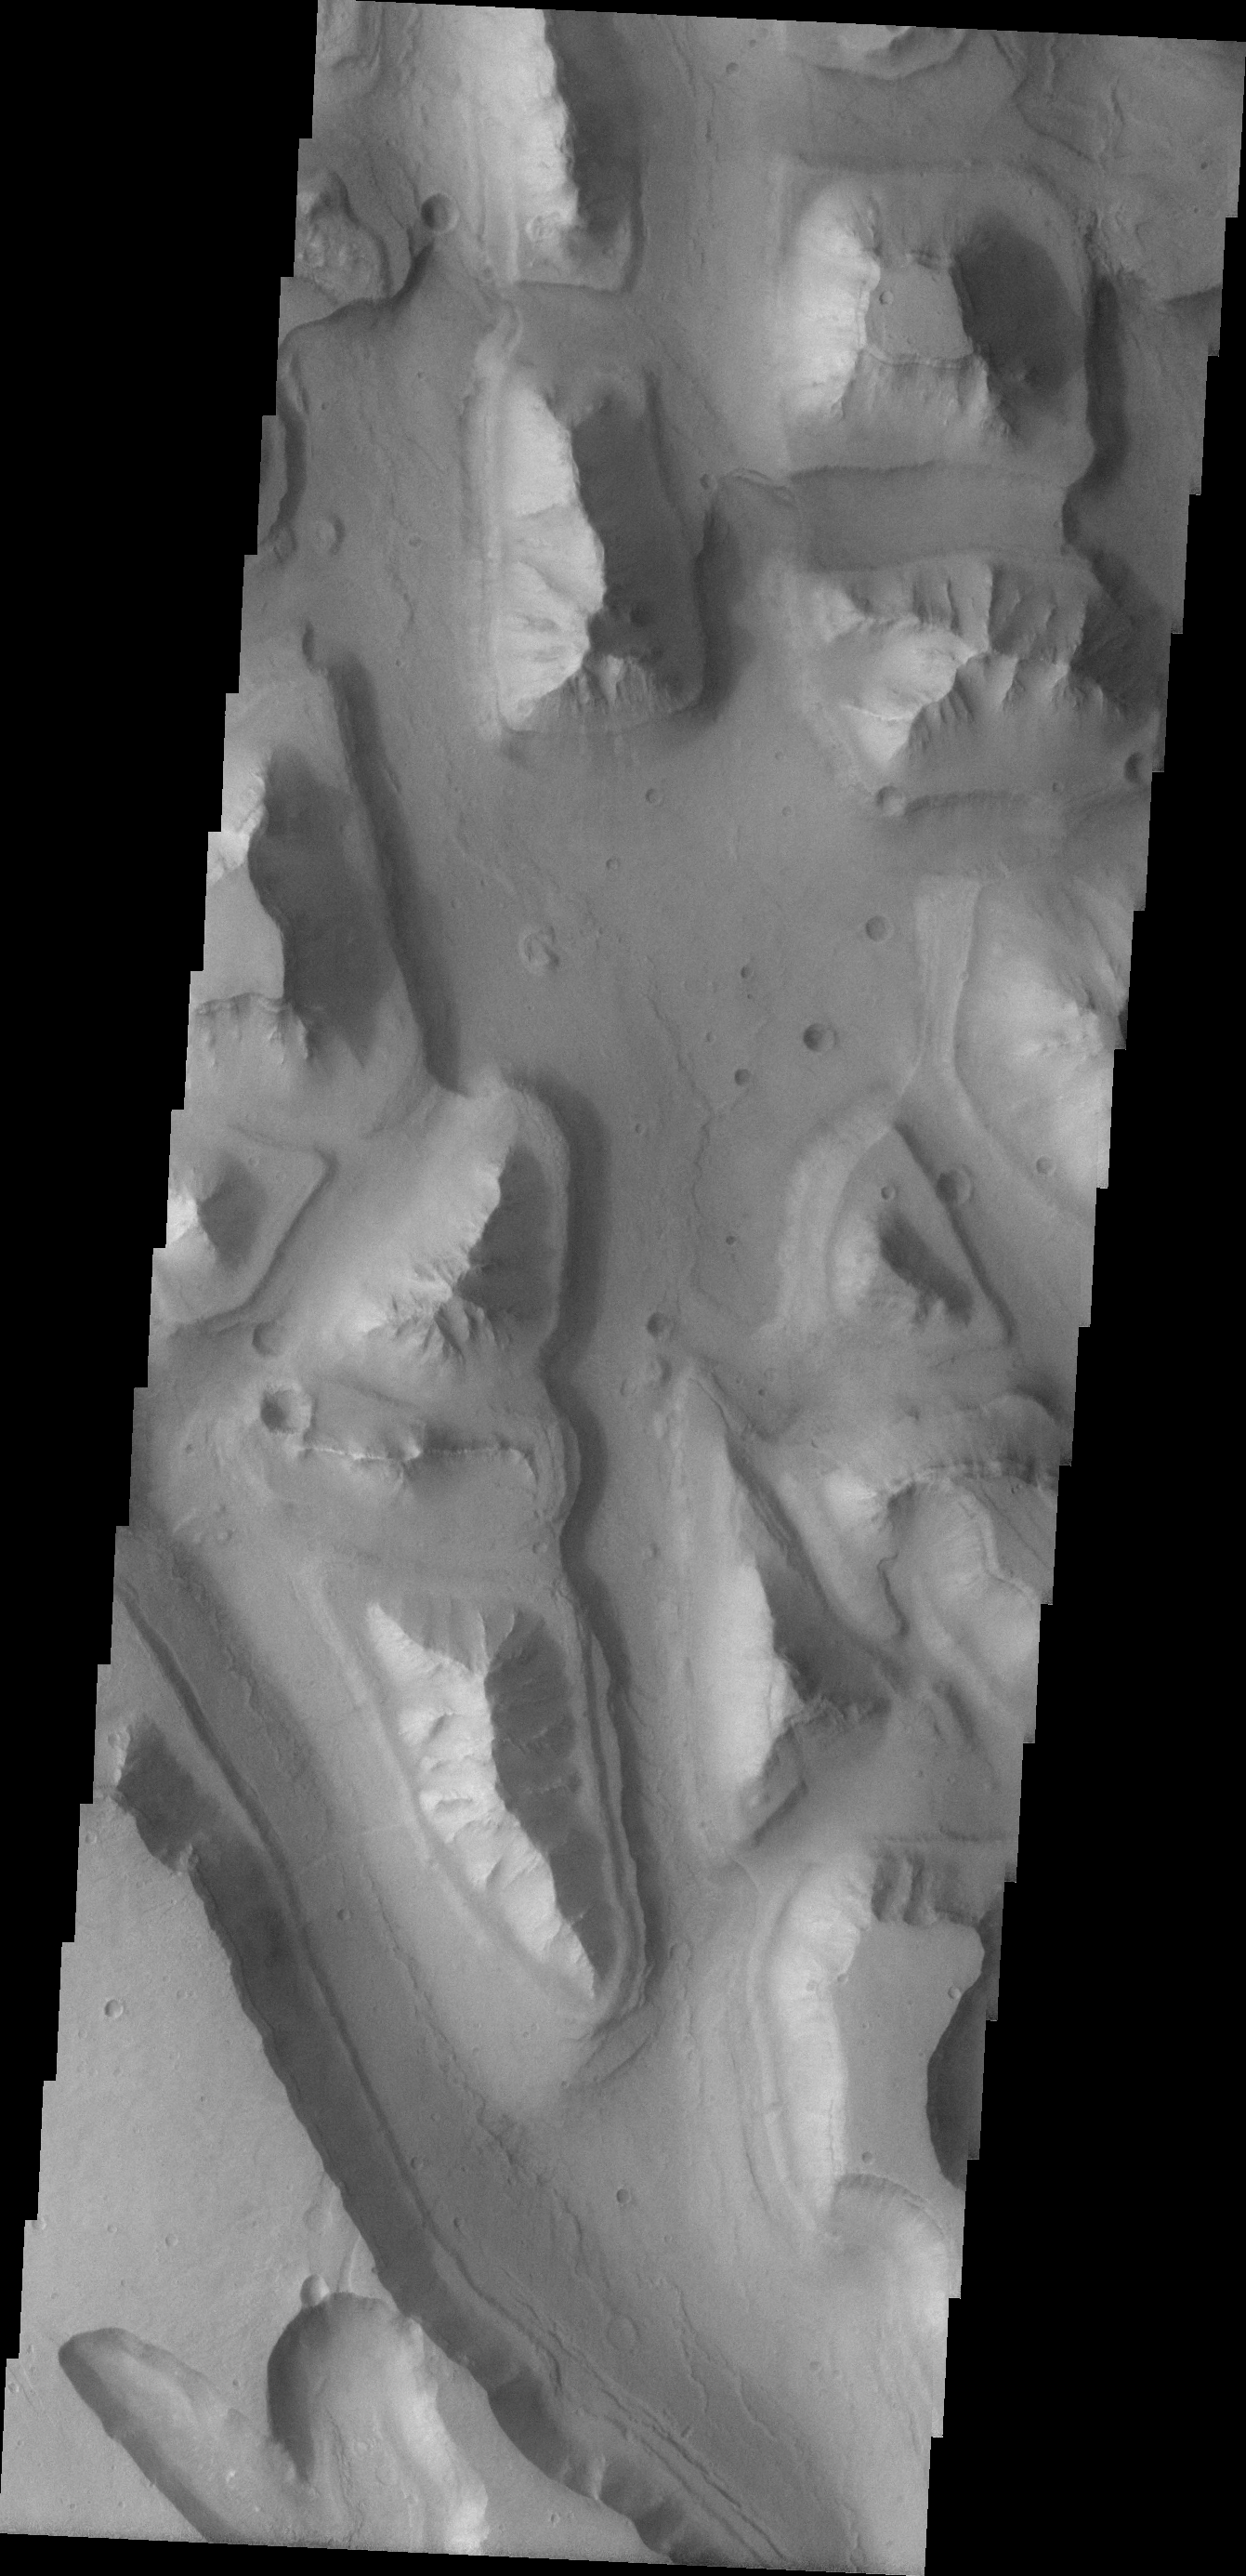

Hydraotes Chaos

Different levels of downcutting give a stepped appearance to the mesas in this region of Hydroates Chaos.

Image information: VIS instrument. Latitude 1.2N, Longitude 325.5E. 18 meter/pixel resolution.

Please see the THEMIS Data Citation Note for details on crediting THEMIS images.

Note: this THEMIS visual image has not been radiometrically nor geometrically calibrated for this preliminary release. An empirical correction has been performed to remove instrumental effects. A linear shift has been applied in the cross-track and down-track direction to approximate spacecraft and planetary motion. Fully calibrated and geometrically projected images will be released through the Planetary Data System in accordance with Project policies at a later time.

NASA’s Jet Propulsion Laboratory manages the 2001 Mars Odyssey mission for NASA’s Office of Space Science, Washington, D.C. The Thermal Emission Imaging System (THEMIS) was developed by Arizona State University, Tempe, in collaboration with Raytheon Santa Barbara Remote Sensing. The THEMIS investigation is led by Dr. Philip Christensen at Arizona State University. Lockheed Martin Astronautics, Denver, is the prime contractor for the Odyssey project, and developed and built the orbiter. Mission operations are conducted jointly from Lockheed Martin and from JPL, a division of the California Institute of Technology in Pasadena.

Credit: NASA/JPL/ASU